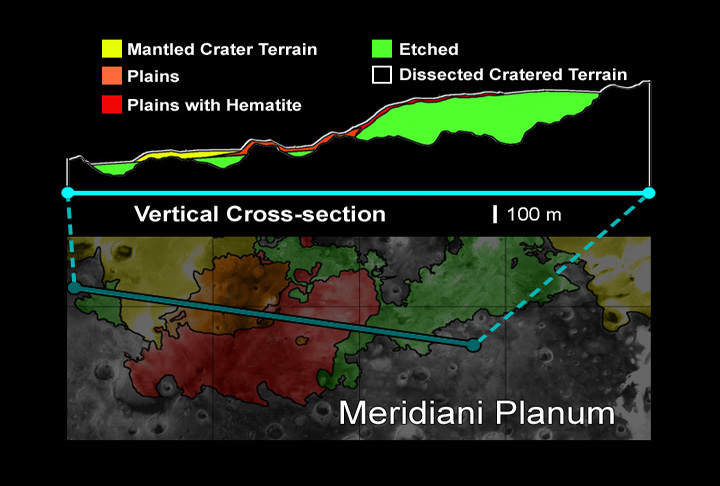

Hematite Deposits at Opportunity Landing Site

This vertical cross-section of the Meridiani Planum region shows that the hematite-bearing plains are part of an extensive set of deposits on top of the ancient, heavily cratered terrain. The Mars Exploration Rover Opportunity is targeted to land here on January 24, 2004 Pacific Standard Time. The background surface image of Meridiani Planum was acquired by the Mars Orbital Camera on NASA’s Mars Global Surveyor. On Earth, grey hematite is an iron oxide mineral that typically forms in the presence of liquid water. The rover Opportunity will study the martian terrain and examine the hematite deposits to determine whether liquid water was present in the past when rocks were being formed.

Credit: NASA/JPL/MSSS